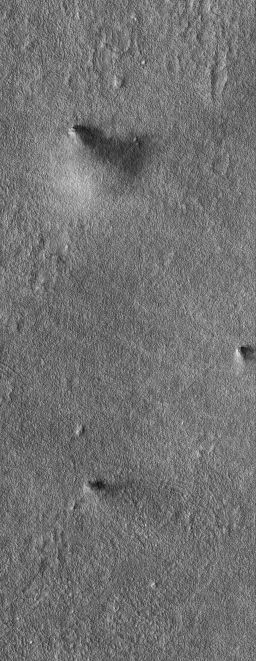

Dust Devils Together

14 January 2004
This Mars Global Surveyor (MGS) Mars Orbiter Camera (MOC) image, acquired during northern summer in November 2004, shows a group of three large afternoon dust devils occurring within several kilometers of each other in northwestern Amazonis. The image covers an area 3 km (1.9 mi) wide and was obtained with a spatial resolution of 12 meters (13 yards) per pixel. This scene is located near 36.2°N, 157.6°W. Sunlight illuminates the dust devils from the left.

Credit: NASA/JPL/Malin Space Science Systems